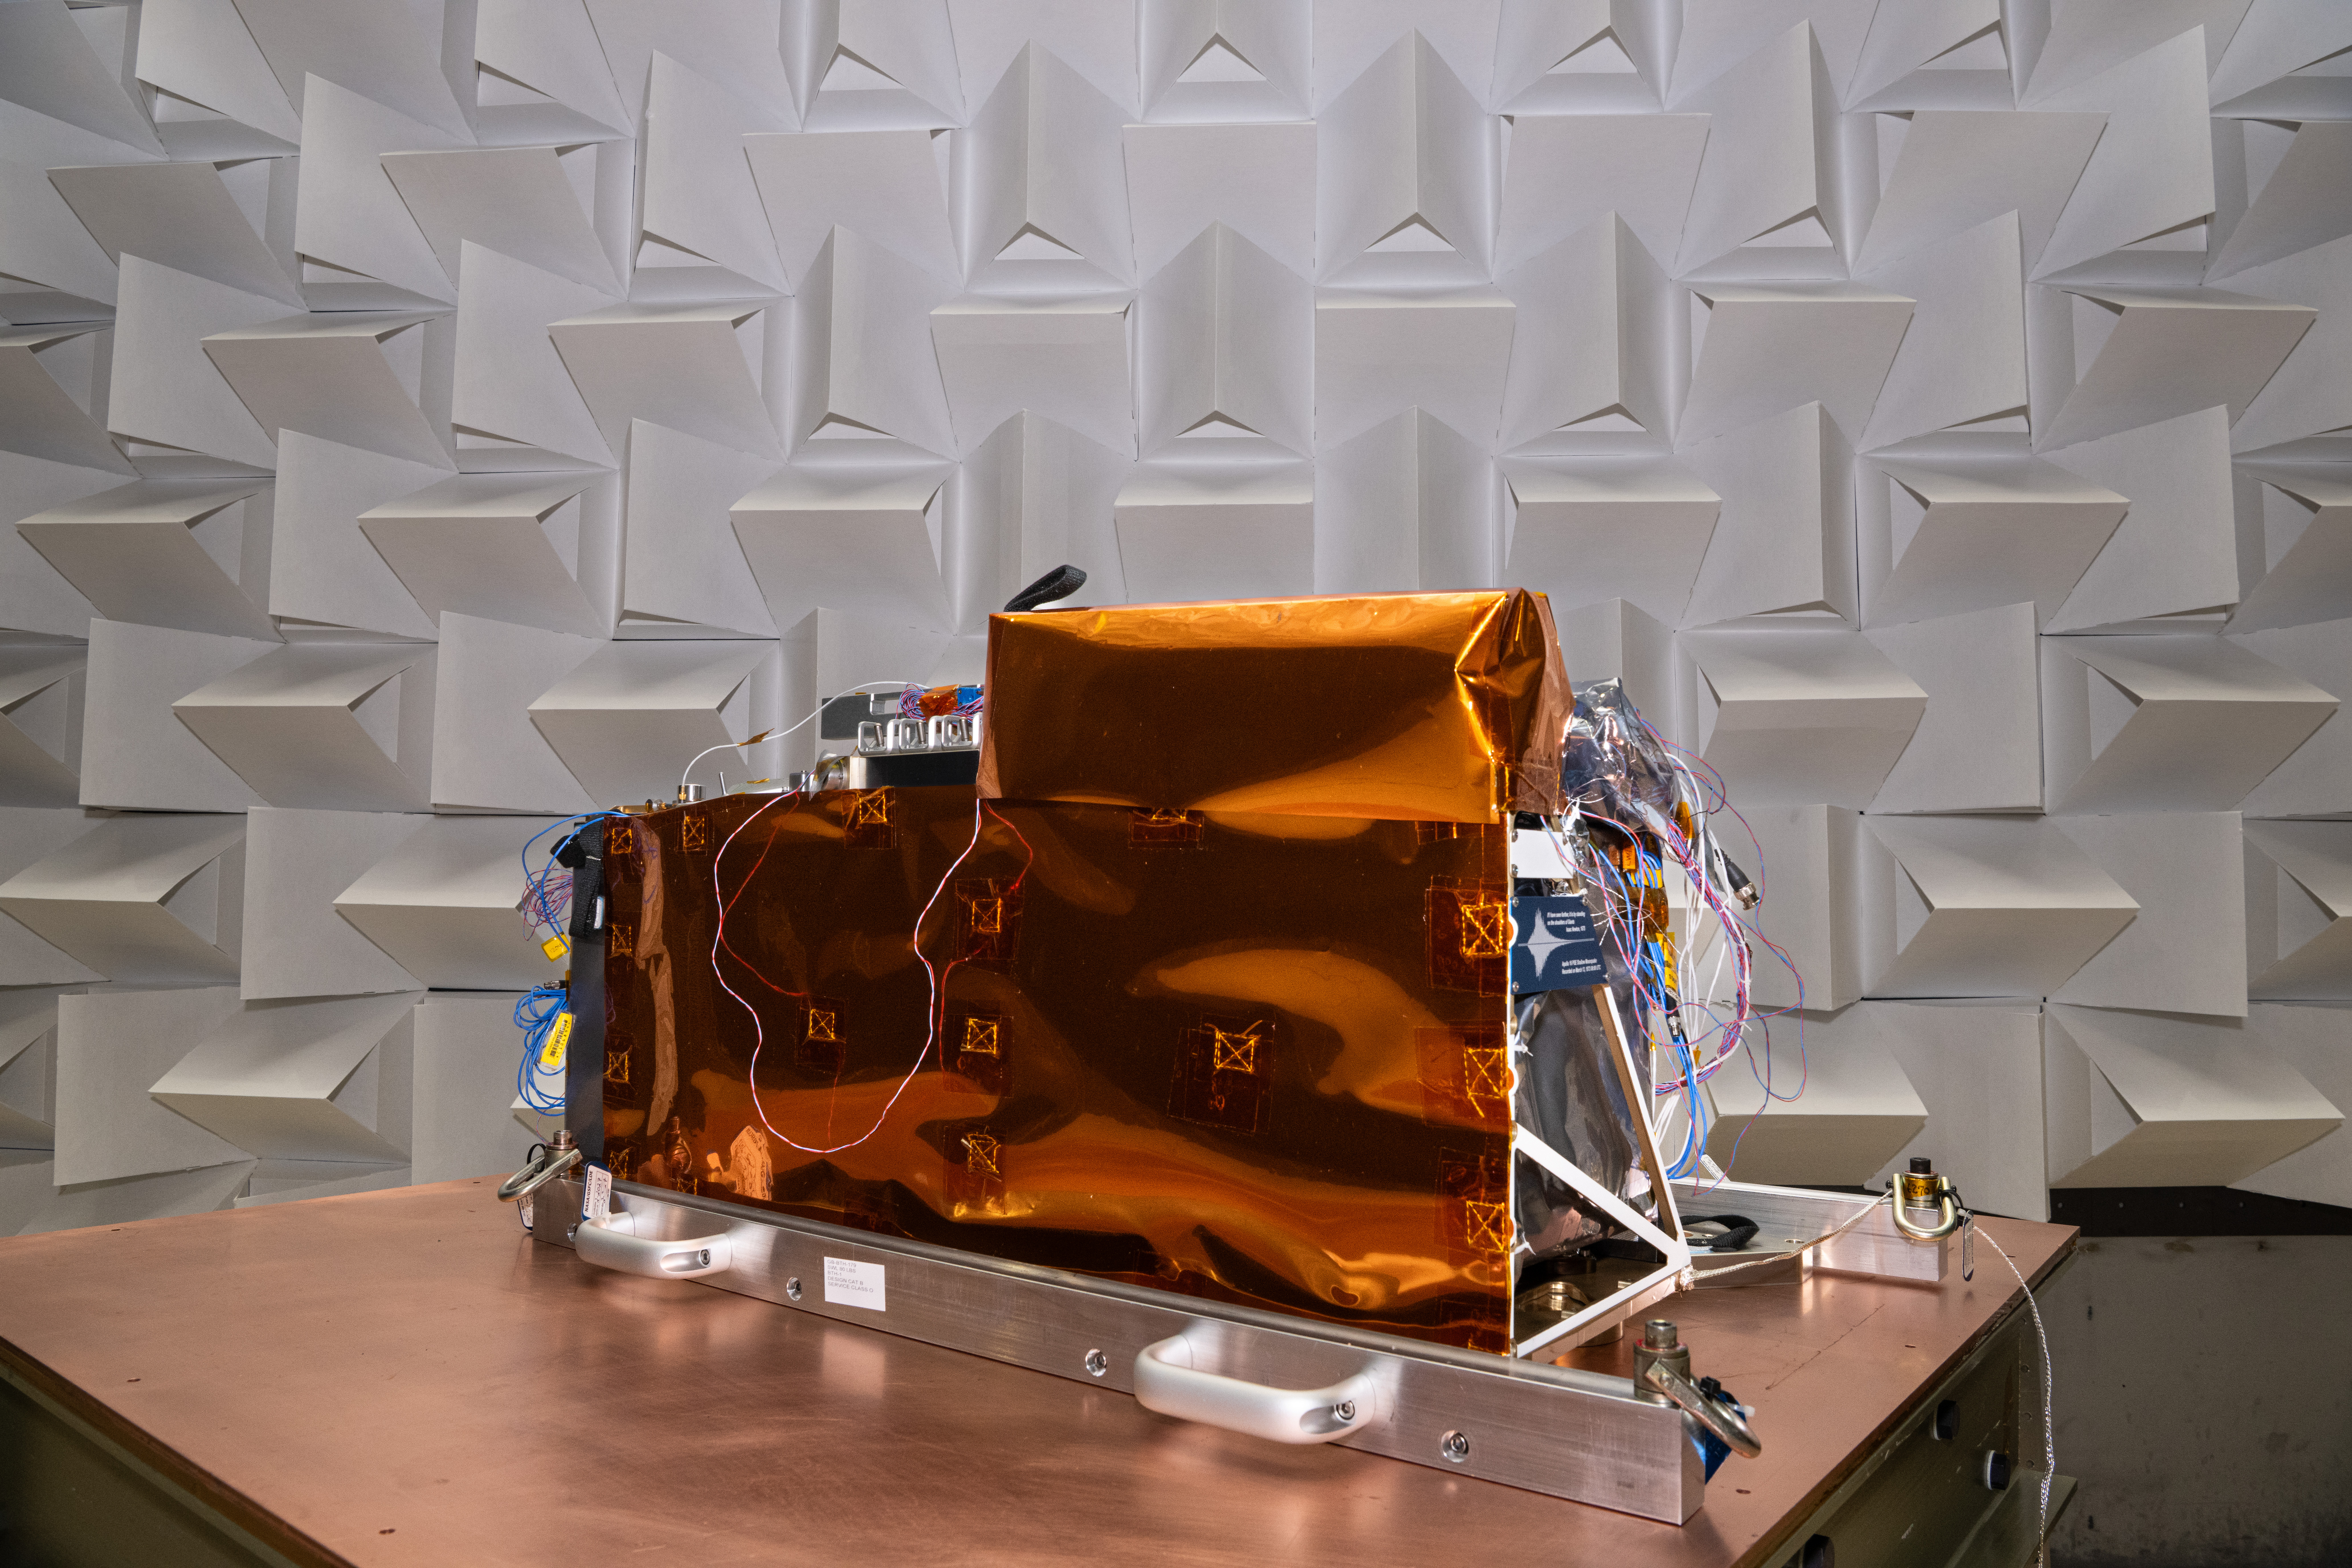

The Lunar Environment Monitoring Station (LEMS) in Electromagnetic Interference/Electromagnetic Compatibility (EMI/EMC) Chamber at Goddard Space Flight Center, Greenbelt Md., Feb 11, 2026. LEMS is a compact, autonomous, and self-sustaining seismometer suite designed to carry out continuous, long-term, monitoring of the lunar seismic environment at the South Polar region.

Credit: NASA/Denny Henry